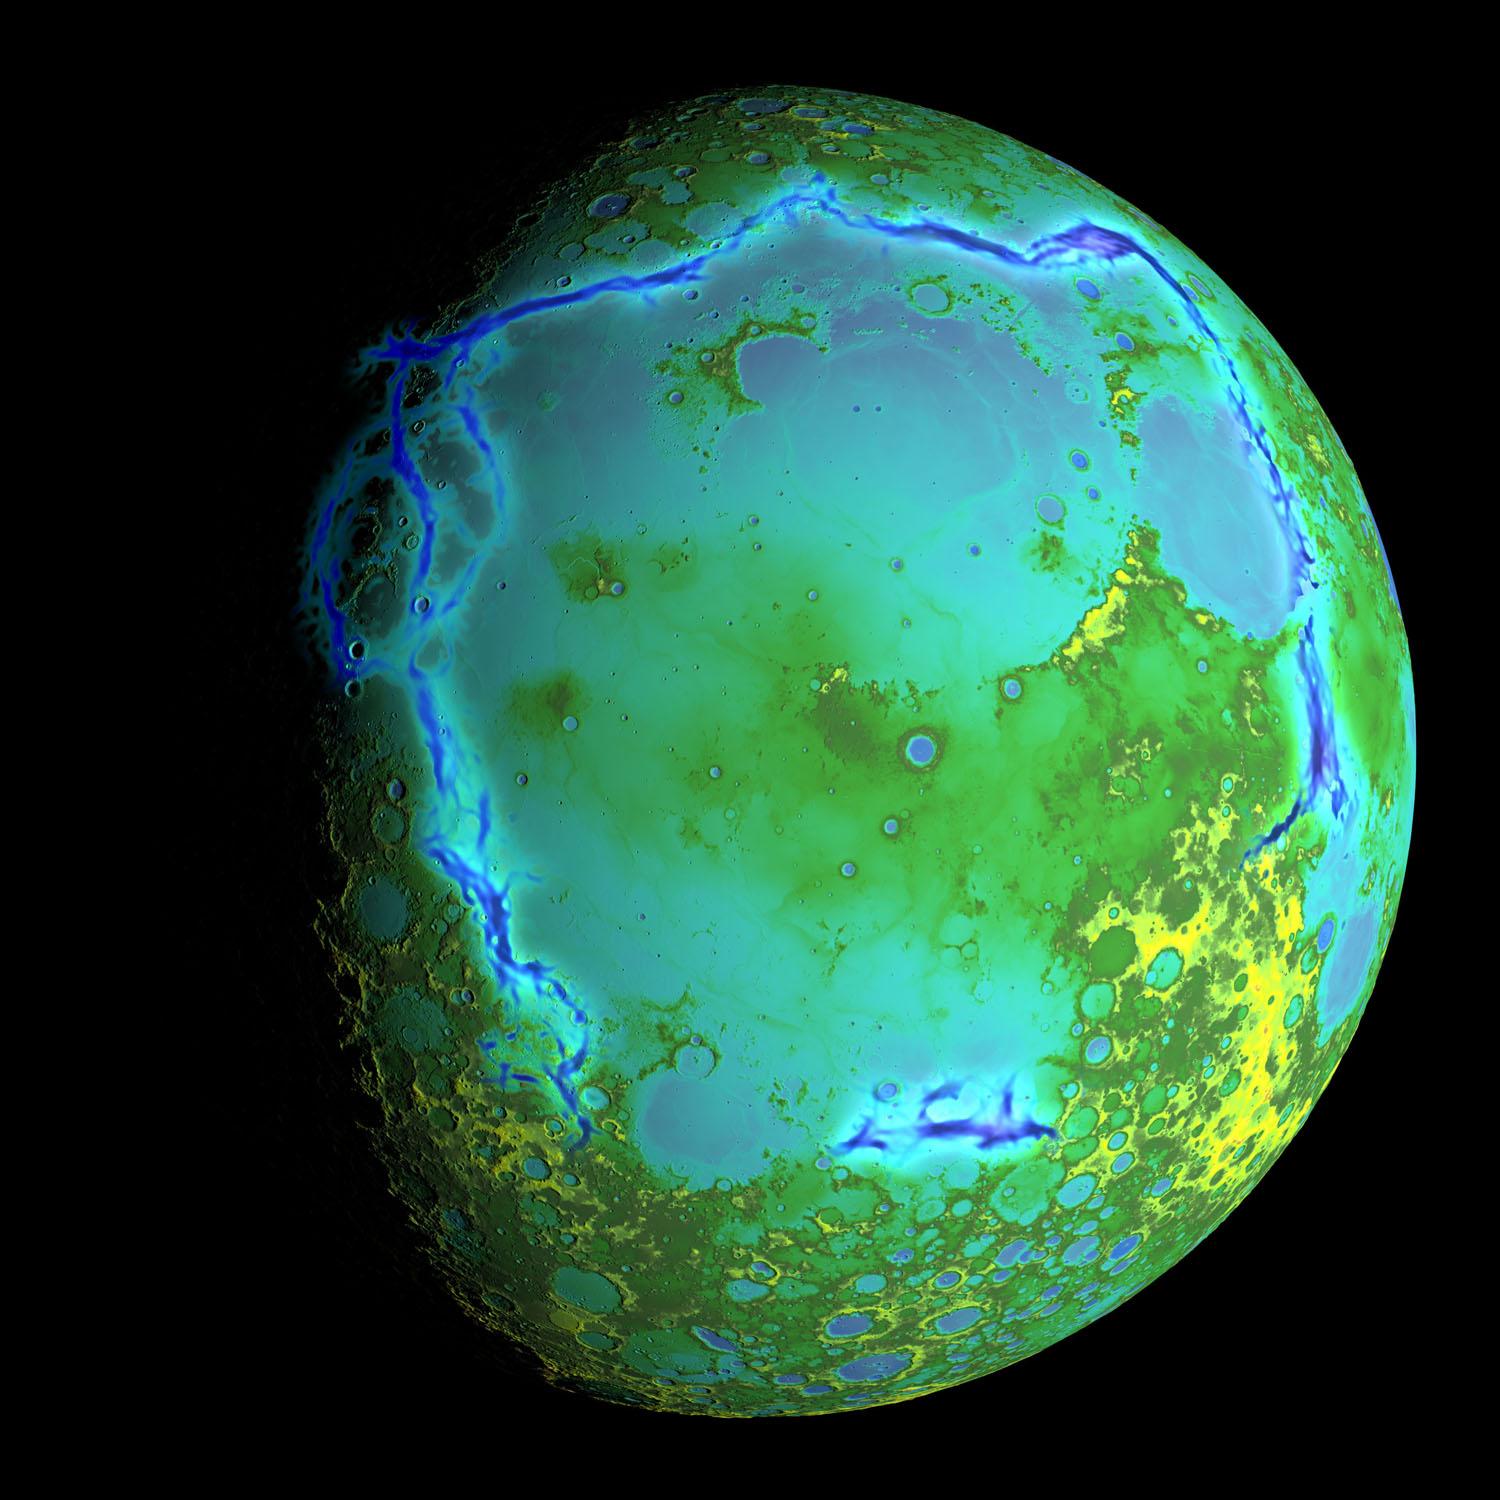

Topography of Earth's moon

Topography of Earth's moon generated from data collected by the Lunar Orbiter Laser Altimeter, aboard NASA's Lunar Reconnaissance Orbiter, with the gravity anomalies bordering the Procellarum region superimposed in blue. The border structures are shown using gravity gradients calculated with data from NASA's Gravity Recovery and Interior Laboratory (GRAIL) mission. These gravity anomalies are interpreted as ancient lava-flooded rift zones buried beneath the volcanic plains (or maria) on the nearside of the Moon. Launched as GRAIL A and GRAIL B in September 2011, the probes, renamed Ebb and Flow, operated in a nearly circular orbit near the poles of the moon at an altitude of about 34 miles (55 kilometers) until their mission ended in December 2012. The distance between the twin probes changed slightly as they flew over areas of greater and lesser gravity caused by visible features, such as mountains and craters, and by masses hidden beneath the lunar surface. The twin spacecraft flew in a nearly circular orbit until the end of the mission on Dec. 17, 2012, when the probes intentionally were sent into the moon's surface. NASA later named the impact site in honor of late astronaut Sally K. Ride, who was America's first woman in space and a member of the GRAIL mission team. GRAIL's prime and extended science missions generated the highest-resolution gravity field map of any celestial body. The map will provide a better understanding of how Earth and other rocky planets in the solar system formed and evolved. The GRAIL mission was managed by NASA's Jet Propulsion Laboratory (JPL) in Pasadena, California, for NASA's Science Mission Directorate in Washington. The mission was part of the Discovery Program managed at NASA's Marshall Space Flight Center in Huntsville, Alabama. GRAIL was built by Lockheed Martin Space Systems in Denver.

Credit: NASA/Colorado School of Mines/MIT/GSFC/Scientific Visualization Studio